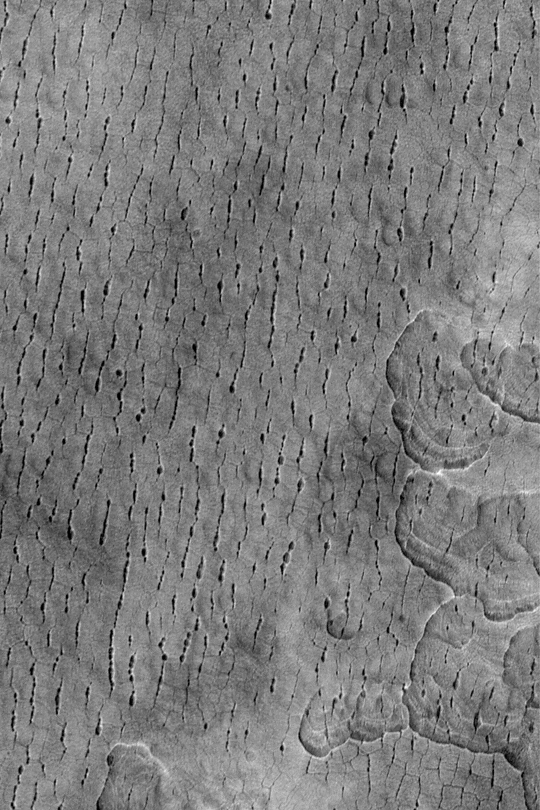

Utopia Cracks and Polygons

MGS MOC Release No. MOC2-339, 23 April 2003

This Mars Global Surveyor (MGS) Mars Orbiter Camera (MOC) image shows a pattern of polygonal cracks and aligned, elliptical pits in western Utopia Planitia. The picture covers an area about 3 km (about 1.9 mi) wide near 44.9°N, 274.7°W. Sunlight illuminates the scene from the left.

Credit: NASA/JPL/Malin Space Science Systems